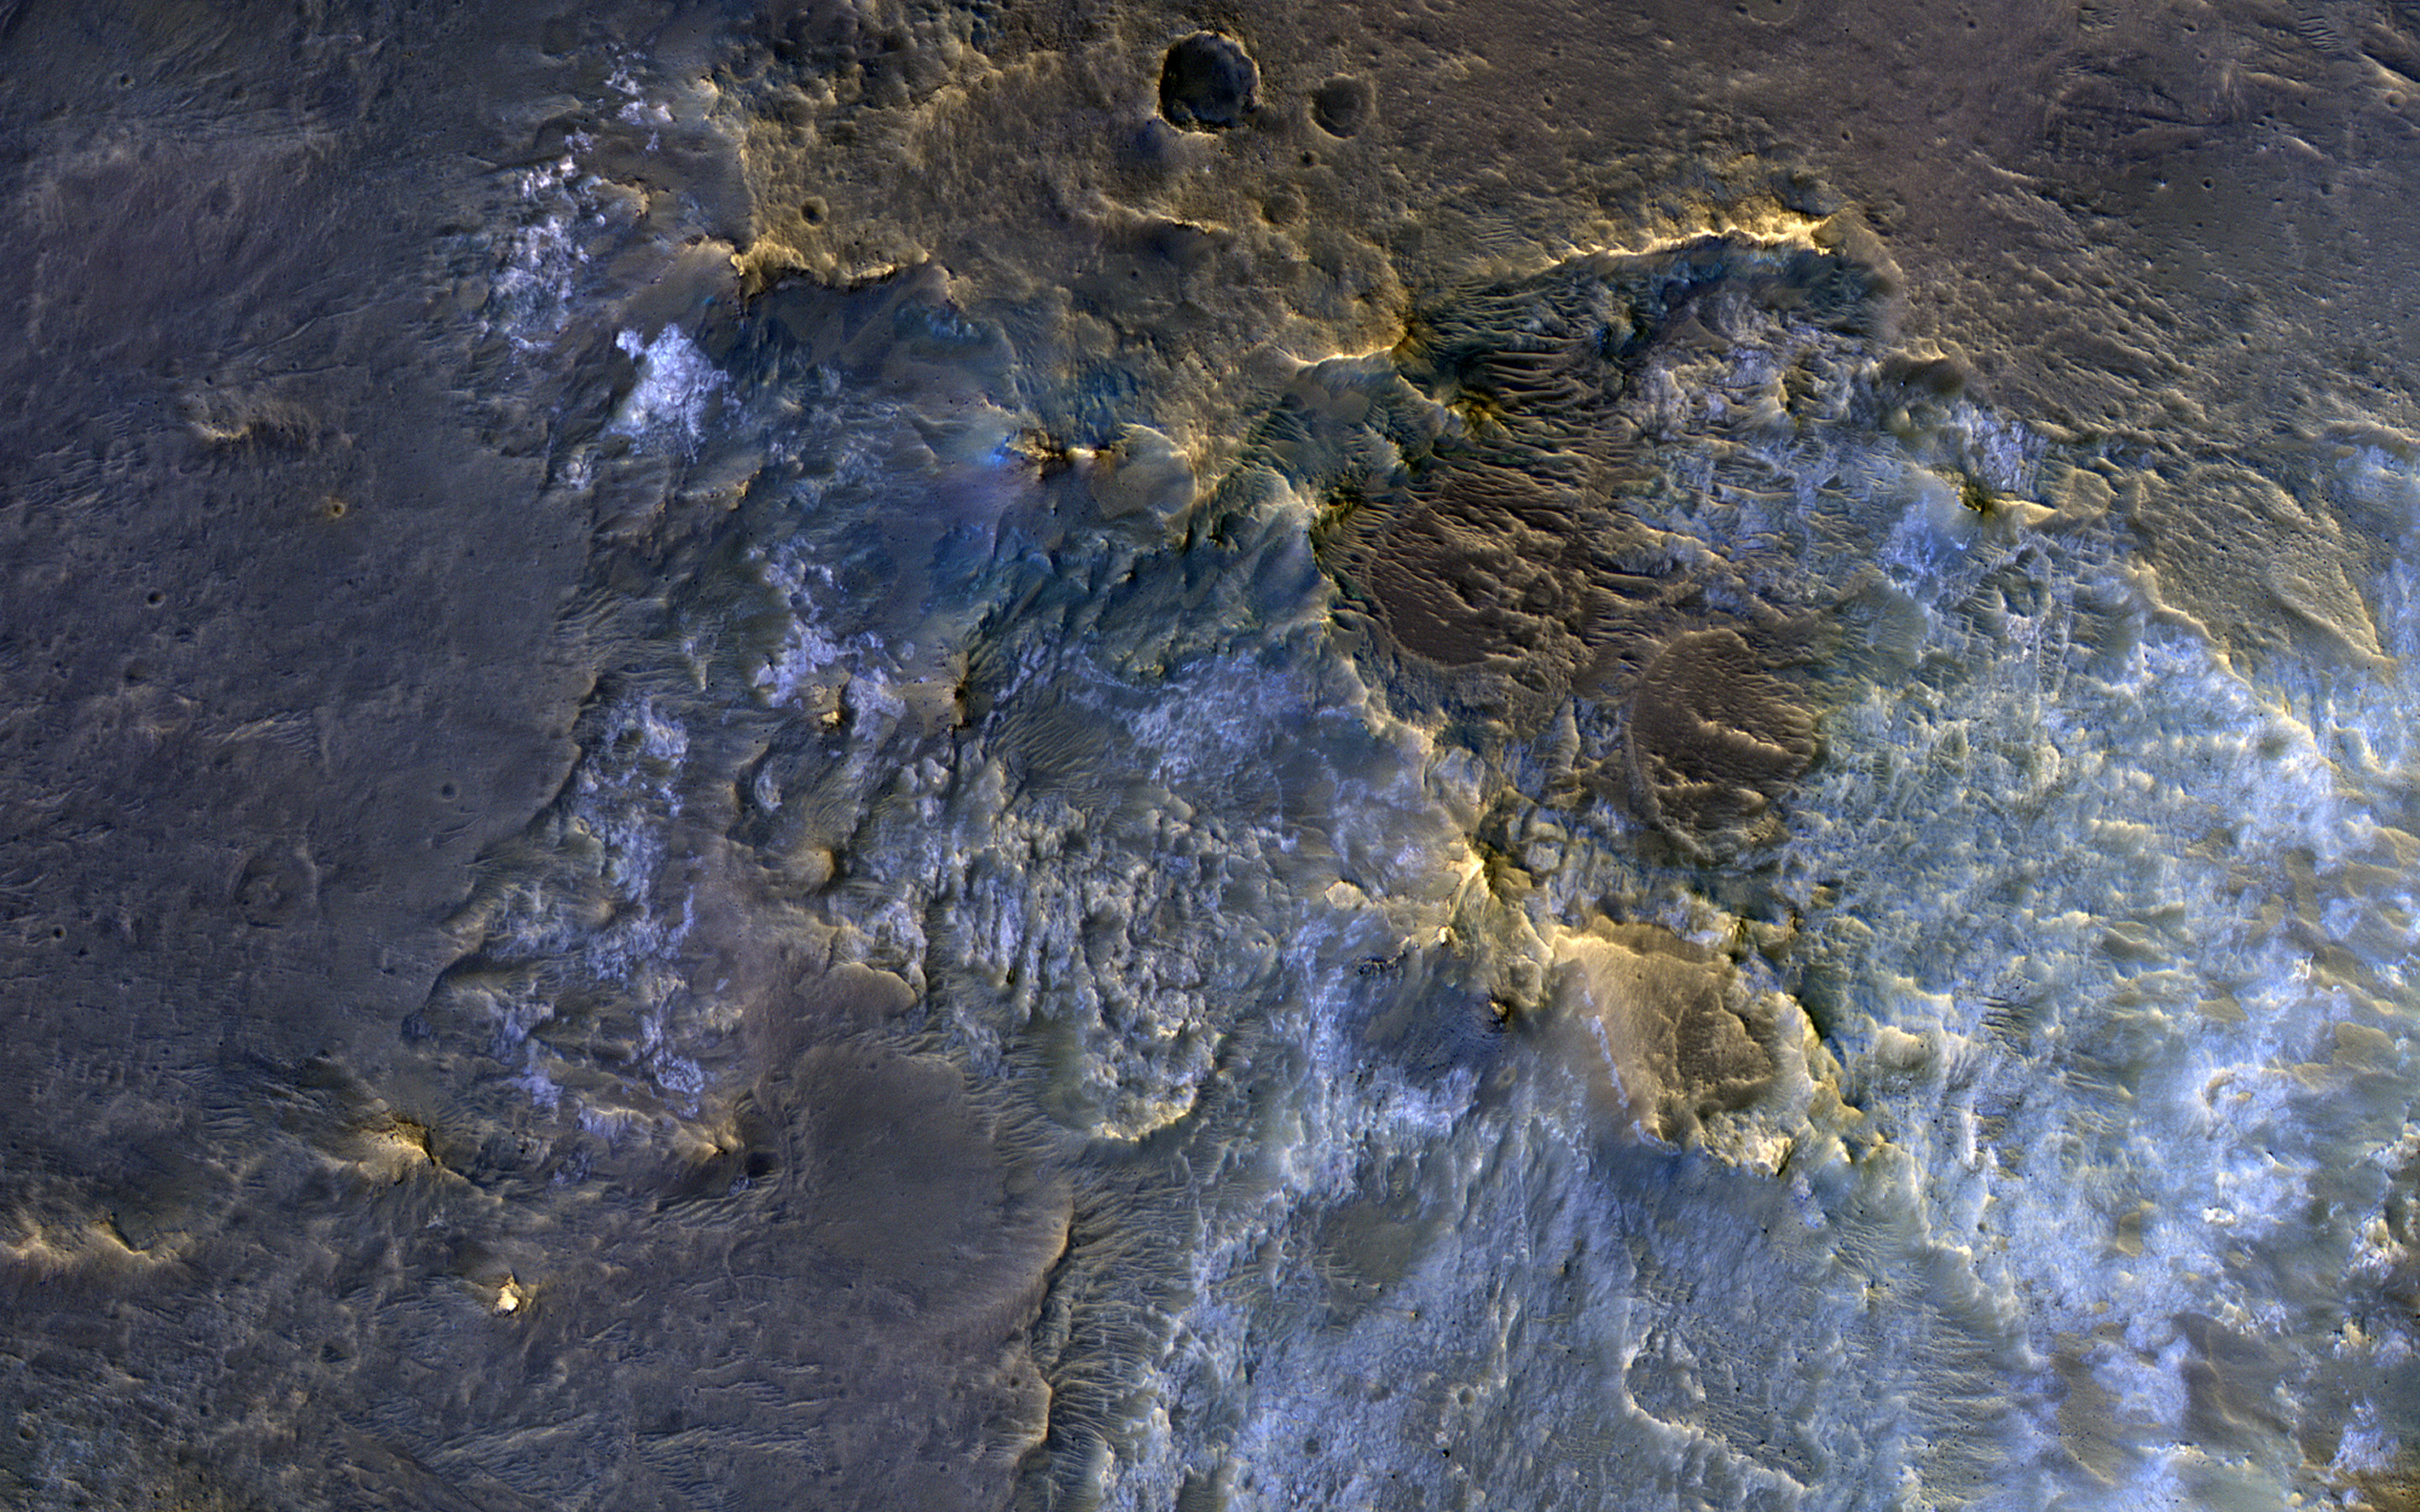

Exposing the Rock in Impact Craters

In this complex crater (about 44-kilometers in diameter), we see bedrock in several locations from different depths in the crust. The central uplift exposes large fragments of green-toned bedrock that possibly originated from several kilometers beneath the surface.

To the south of the crater, we see more of this bedrock along with material that was excavated and thrown out after the impact. In craters of this size, the rim is unstable and collapses inwards forming terraces, which occasionally exposes more bedrock that would have originated from close to the surface than the rocks exposed within the uplift itself. Central uplifts have better exposures of bedrock, but in this example the terraces steal the show, displaying beautiful green- and light-toned bedrock at multiple locations.

The map is projected here at a scale of 50 centimeters (19.7 inches) per pixel. [The original image scale is 53.4 centimeters (21.0 inches) per pixel (with 2 x 2 binning); objects on the order of 160 centimeters (63.0 inches) across are resolved.] North is up.

This is a stereo pair with ESP_057932_1670.

The University of Arizona, Tucson, operates HiRISE, which was built by Ball Aerospace & Technologies Corp., Boulder, Colorado. NASA’s Jet Propulsion Laboratory, a division of Caltech in Pasadena, California, manages the Mars Reconnaissance Orbiter Project for NASA’s Science Mission Directorate, Washington.

Credit: NASA/JPL-Caltech/University of Arizona